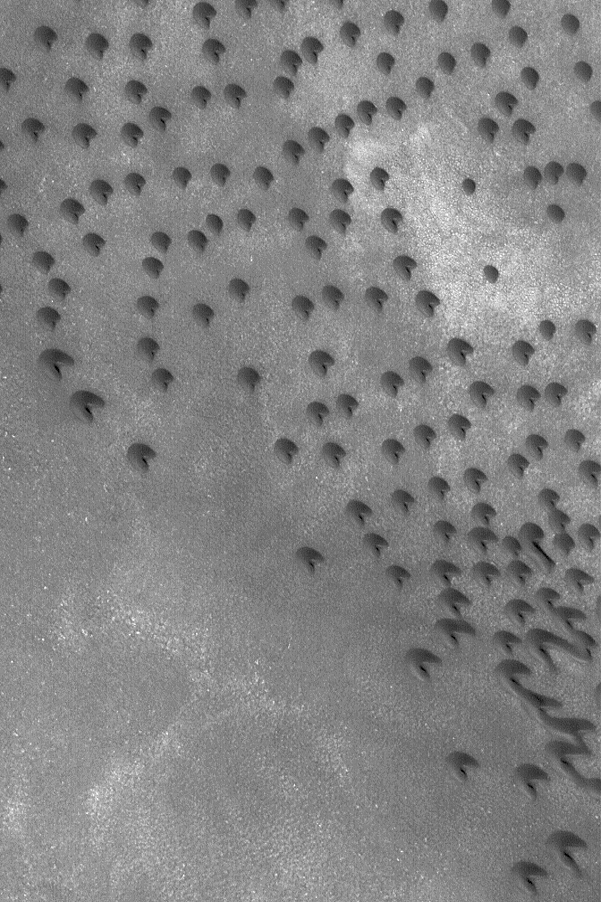

Dark Barchan Dunes

13 May 2004
This Mars Global Surveyor (MGS) Mars Orbiter Camera (MOC) image shows north polar sand dunes in the summertime. During winter and early spring, north polar dunes are covered with bright frost. When the frost sublimes away, the dunes appear darker than their surroundings. To a geologist, sand has a very specific meaning. A sand grain is defined independently of its composition; it is a particle with a size between 62.5 and 2000 microns. Two thousand microns equals 2 millimeters. The dunes are dark because they are composed of sand grains made of dark minerals and/or rock fragments. Usually, dark grains indicate the presence of unoxidized iron, for example, the dark volcanic rocks of Hawaii, Iceland, and elsewhere. This dune field is located near 71.7°N, 51.3°W. Dune slip faces indicate winds that blow from the upper left toward lower right. This picture covers an area approximately 3 km (1.9 mi) across and is illuminated by sunlight from the lower left.

Credit: NASA/JPL/Malin Space Science Systems